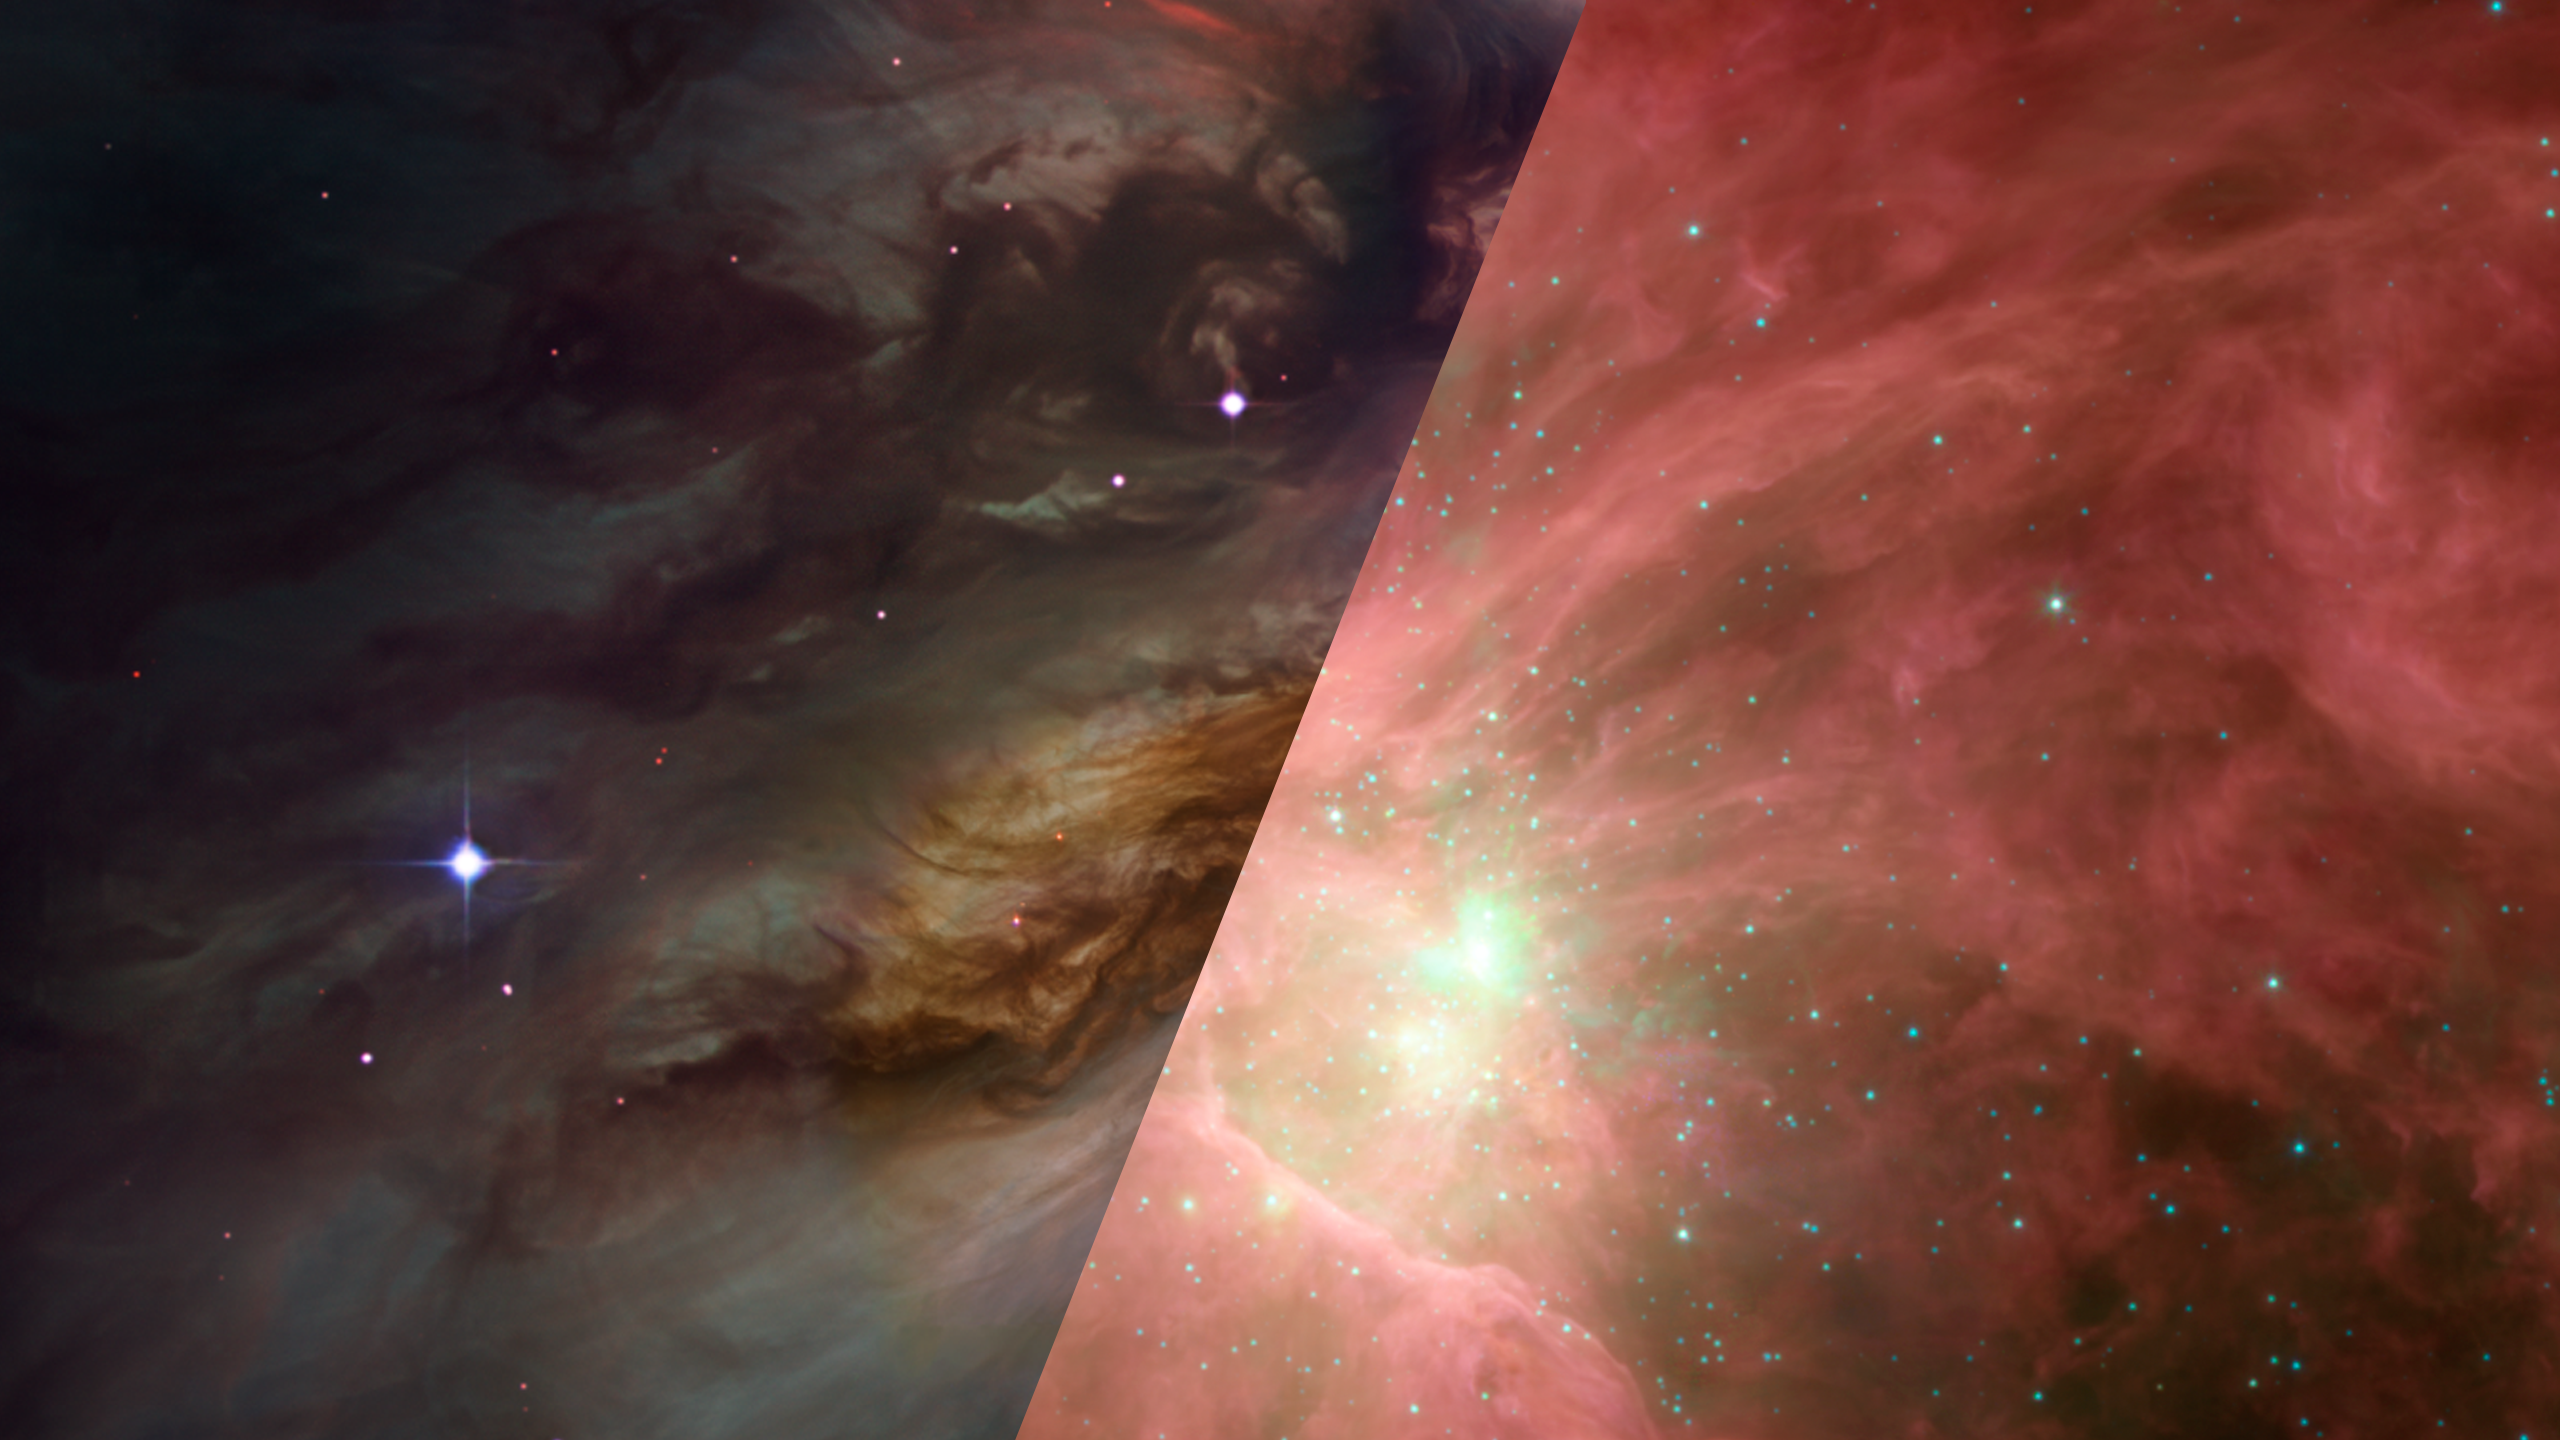

Infrared Universe: The Orion Nebula

The Orion Nebula, also known as M42, is well studied in infrared light. Capturing longer wavelengths lets us peer deeper into the increasingly cold, dense dust clouds that harbor young stars. These baby stars begin to pop out in the infrared. The longest wavelengths of infrared light begin to show the glow of the coldest, densest filaments of dust.

Optical: The Orion Nebula shines with the glow of hot gas.

Infrared: Infrared light shows the warm dust (red).
Credit: NASA, JPL-Caltech, T. Megeath (University of Toledo, Ohio)

About the Infrared Universe Collection
The human eye can only see visible light, but objects give off a variety of wavelengths of light. To see an object as it truly exists, we would ideally look at its appearance through the full range of the electromagnetic spectrum. Telescopes show us objects as they appear emitting different energies of light, with each wavelength conveying unique information about the object. The Webb Space Telescope will study infrared light from celestial objects with much greater clarity and sensitivity than ever before. Explore the Infrared Universe. Adapted from Cool Cosmos by IPAC, with additional contributions from Bruno Merin and Miguel Merin (Pludo).

Credit: Video: NASA, ESA, Gregory Bacon (STScI)